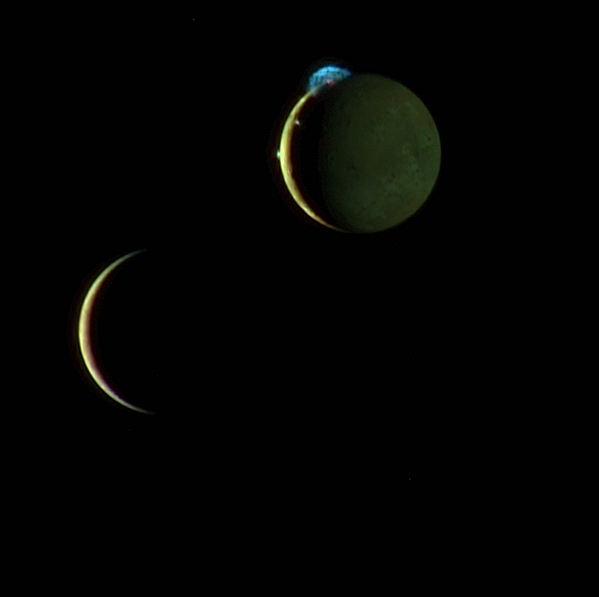

Io and Europa Meet Again

This beautiful image of the crescents of volcanic Io and more sedate Europa is a combination of two New Horizons images taken March 2, 2007, about two days after New Horizons made its closest approach to Jupiter. A lower-resolution color image snapped by the Multispectral Visual Imaging Camera (MVIC) at 10:34 universal time (UT) has been merged with a higher-resolution black-and-white image taken by the Long Range Reconnaissance Imager (LORRI) at 10:23 UT. The composite image shows the relative positions of Io and Europa, which were moving past each other during the image sequence, as they were at the time the LORRI image was taken.

This image was taken from a range of 4.6 million kilometers (2.8 million miles) from Io and 3.8 million kilometers (2.4 million miles) from Europa. Although the moons appear close together in this view, a gulf of 790,000 kilometers (490,000 miles) separates them. Io’s night side is lit up by light reflected from Jupiter, which is off the frame to the right. Europa’s night side is dark, in contrast to Io, because this side of Europa faces away from Jupiter.

Here Io steals the show with its beautiful display of volcanic activity. Three volcanic plumes are visible. Most conspicuous is the enormous 300-kilometer (190-mile) high plume from the Tvashtar volcano at the 11 o’clock position on Io’s disk. Two much smaller plumes are also visible: that from the volcano Prometheus, at the 9 o’clock position on the edge of Io’s disk, and from the volcano Amirani, seen between Prometheus and Tvashtar along Io’s terminator (the line dividing day and night). The Tvashtar plume appears blue because of the scattering of light by tiny dust particles ejected by the volcanoes, similar to the blue appearance of smoke. In addition, the contrasting red glow of hot lava can be seen at the source of the Tvashtar plume.

The images are centered at 1 degree North, 60 degrees West on Io, and 0 degrees North, 149 degrees West on Europa. The color in this image was generated using individual MVIC images at wavelengths of 480, 620 and 850 nanometers. The human eye is sensitive to slightly shorter wavelengths, from 400 to 700 nanometers, and thus would see the scene slightly differently. For instance, while the eye would notice the difference between the yellow and reddish brown colors of Io’s surface and the paler color of Europa, the two worlds appear very similar in color to MVIC’s longer-wavelength vision. The night side of Io appears greenish compared to the day side, because methane in Jupiter’s atmosphere absorbs 850 nanometer light and makes Jupiter-light green to MVIC’s eyes.

Credit: NASA/Johns Hopkins University Applied Physics Laboratory/Southwest Research Institute